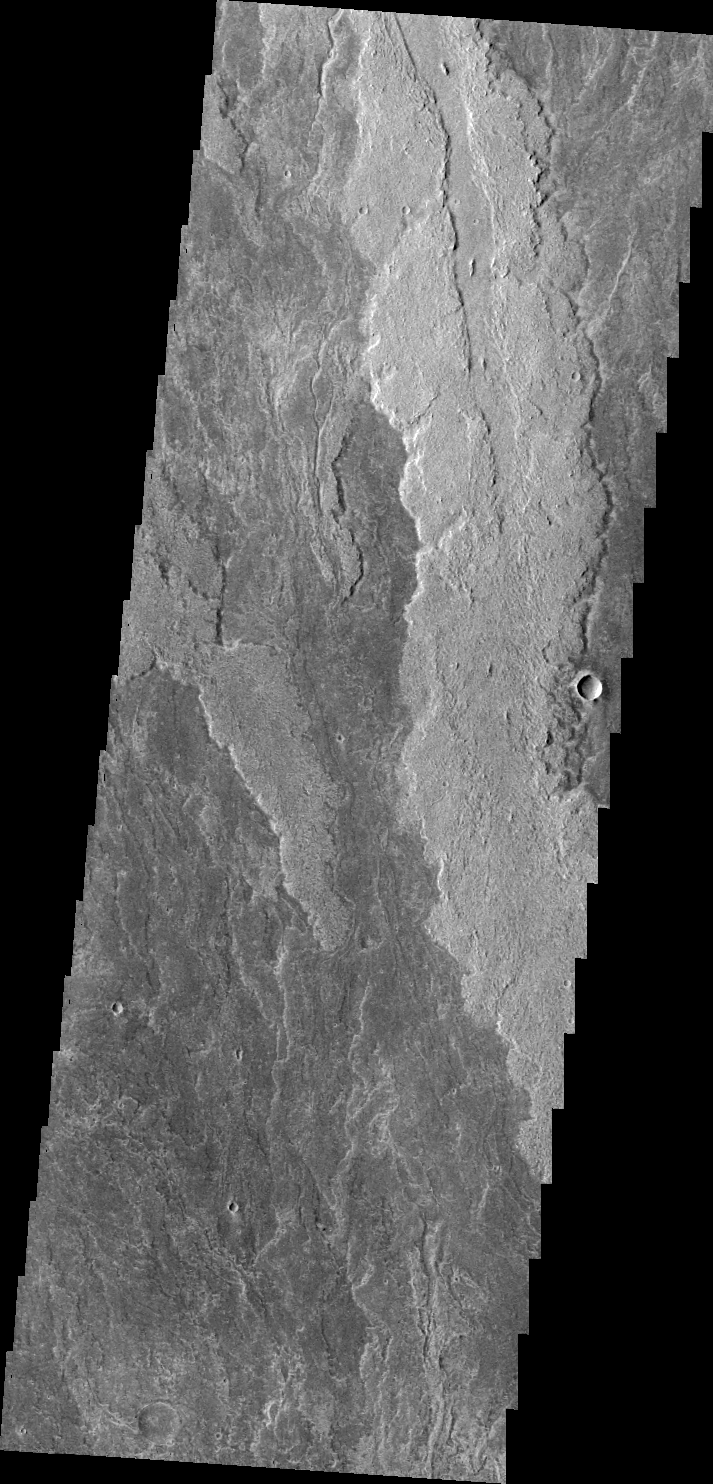

Arsia Mons Flows

These lava flows are related to Arsia Mons.

Image information: VIS instrument. Latitude -19.0N, Longitude 242.9E. 44 meter/pixel resolution.

Please see the THEMIS Data Citation Note for details on crediting THEMIS images.

Note: this THEMIS visual image has not been radiometrically nor geometrically calibrated for this preliminary release. An empirical correction has been performed to remove instrumental effects. A linear shift has been applied in the cross-track and down-track direction to approximate spacecraft and planetary motion. Fully calibrated and geometrically projected images will be released through the Planetary Data System in accordance with Project policies at a later time.

NASA’s Jet Propulsion Laboratory manages the 2001 Mars Odyssey mission for NASA’s Office of Space Science, Washington, D.C. The Thermal Emission Imaging System (THEMIS) was developed by Arizona State University, Tempe, in collaboration with Raytheon Santa Barbara Remote Sensing. The THEMIS investigation is led by Dr. Philip Christensen at Arizona State University. Lockheed Martin Astronautics, Denver, is the prime contractor for the Odyssey project, and developed and built the orbiter. Mission operations are conducted jointly from Lockheed Martin and from JPL, a division of the California Institute of Technology in Pasadena.

Credit: NASA/JPL/ASU